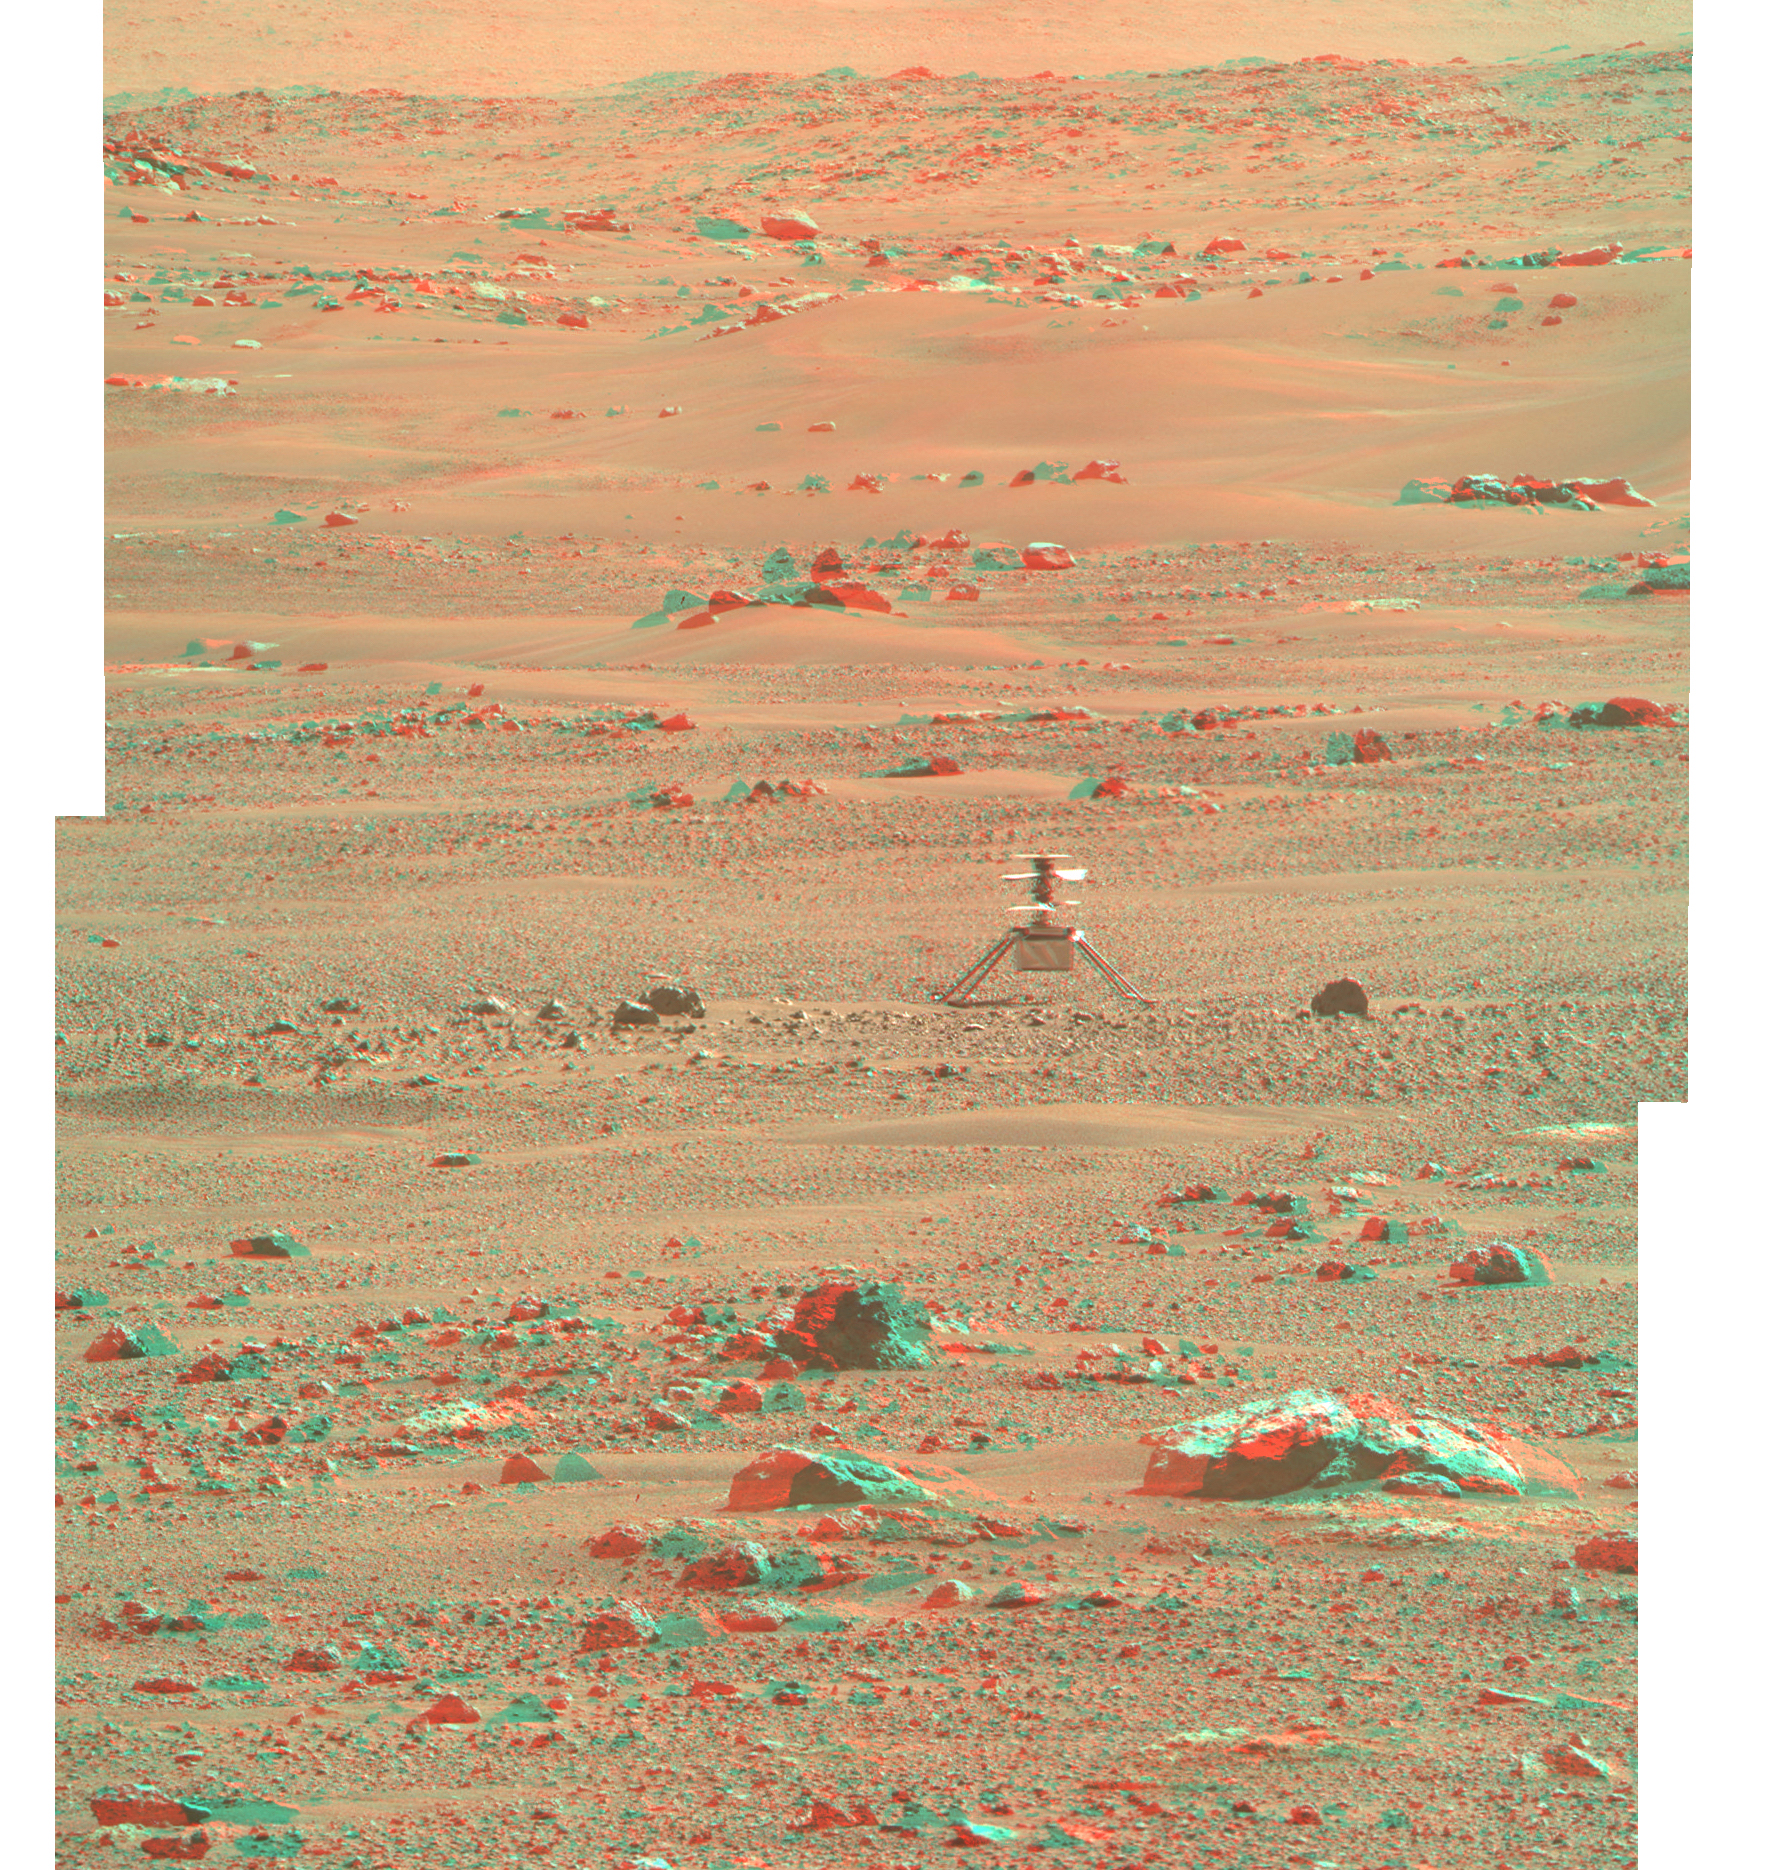

Ingenuity Helicopter in 3D

3D-anaglyph [PNG or JPG]

Left “eye” view [PNG or JPG]

Right “eye” view [PNG or JPG]

Images available in PNG or JPG format

NASA’s Ingenuity Mars Helicopter is seen here in 3D using images taken June 6, 2021 (the 105 the Martian day, or sol, of the mission), by the left and right Mastcam-Z cameras aboard NASA’s Perseverance Mars rover.

Included here is an anaglyph as well as the left and right “eye” views of the scene in both PNG and JPG formats.

The Ingenuity Mars Helicopter was built by JPL, which also manages the technology demonstration project for NASA Headquarters. It is supported by NASA’s Science, Aeronautics Research, and Space Technology mission directorates. NASA’s Ames Research Center in California’s Silicon Valley, and NASA’s Langley Research Center in Hampton, Virginia, provided significant flight performance analysis and technical assistance during Ingenuity’s development. AeroVironment Inc., Qualcomm, and SolAero also provided design assistance and major vehicle components. Lockheed Martin Space designed and manufactured the Mars Helicopter Delivery System.

A key objective for Perseverance’s mission on Mars is astrobiology, including the search for signs of ancient microbial life. The rover will characterize the planet’s geology and past climate, pave the way for human exploration of the Red Planet, and be the first mission to collect and cache Martian rock and regolith (broken rock and dust).

Subsequent NASA missions, in cooperation with ESA (European Space Agency), would send spacecraft to Mars to collect these sealed samples from the surface and return them to Earth for in-depth analysis.

The Mars 2020 Perseverance mission is part of NASA’s Moon to Mars exploration approach, which includes Artemis missions to the Moon that will help prepare for human exploration of the Red Planet.

JPL, which is managed for NASA by Caltech in Pasadena, California, built and manages operations of the Perseverance rover. Arizona State University in Tempe leads the operations of the Mastcam-Z instrument, working in collaboration with Malin Space Science Systems in San Diego.

Credit: NASA/JPL-Caltech/ASU/MSSS